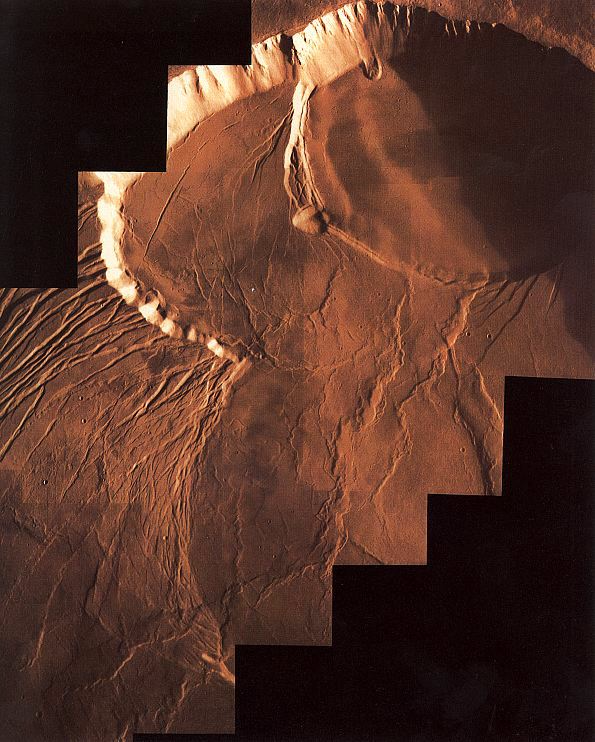

Photomosiac of Olympus Mons

Viking Orbiter 1 photomosaic of Olympus Mons summit caldera. The caldera comprises a series of craters formed by repeated collapses after eruptions.

Credit: NASA/JPL